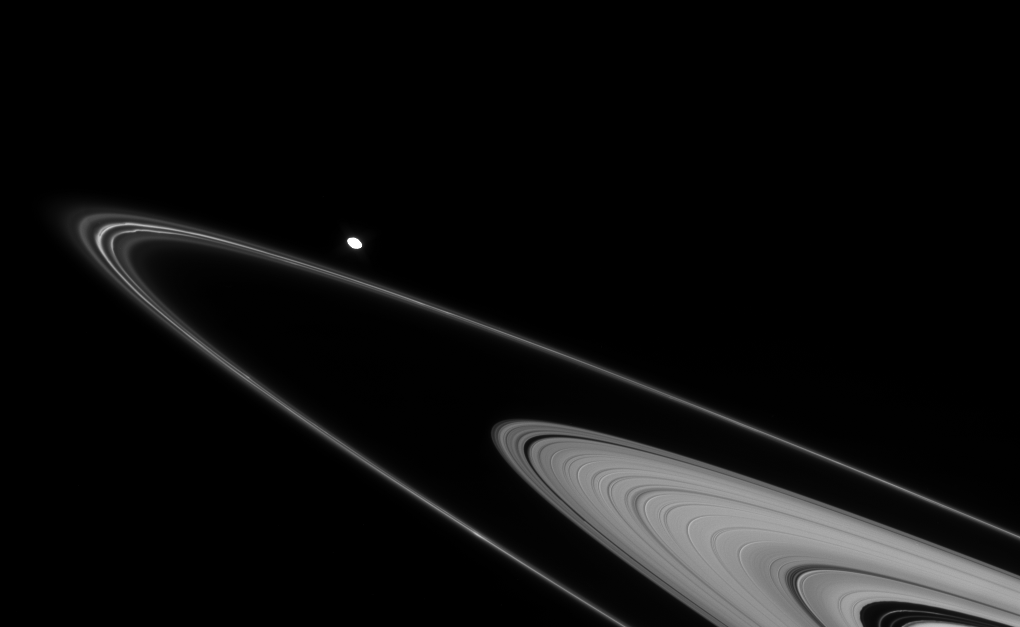

Narrow Ice Lanes

Faint ringlets abound in this view of Saturn’s F and outer A rings. The F ring presents its familiar irregularities near the ring’s ansa, or outermost edge. At lower right can be seen faint ringlets within the Encke Gap.

The oblong moon Pandora (84 kilometers, or 52 miles across) is overexposed in this image, due to the long exposure time necessary to see fine detail within the rings.

This view looks toward the unilluminated side of the rings from about 1 degree above the ringplane.

The image was taken in visible light with the Cassini spacecraft narrow-angle camera on March 4, 2008. The view was obtained at a distance of approximately 1.3 million kilometers (784,000 miles) from Pandora and at a Sun-Pandora-spacecraft, or phase, angle of 10 degrees. Image scale is 8 kilometers (5 miles) per pixel.

The Cassini-Huygens mission is a cooperative project of NASA, the European Space Agency and the Italian Space Agency. The Jet Propulsion Laboratory, a division of the California Institute of Technology in Pasadena, manages the mission for NASA’s Science Mission Directorate, Washington, D.C. The Cassini orbiter and its two onboard cameras were designed, developed and assembled at JPL. The imaging operations center is based at the Space Science Institute in Boulder, Colo.

Credit: NASA/JPL/Space Science Institute